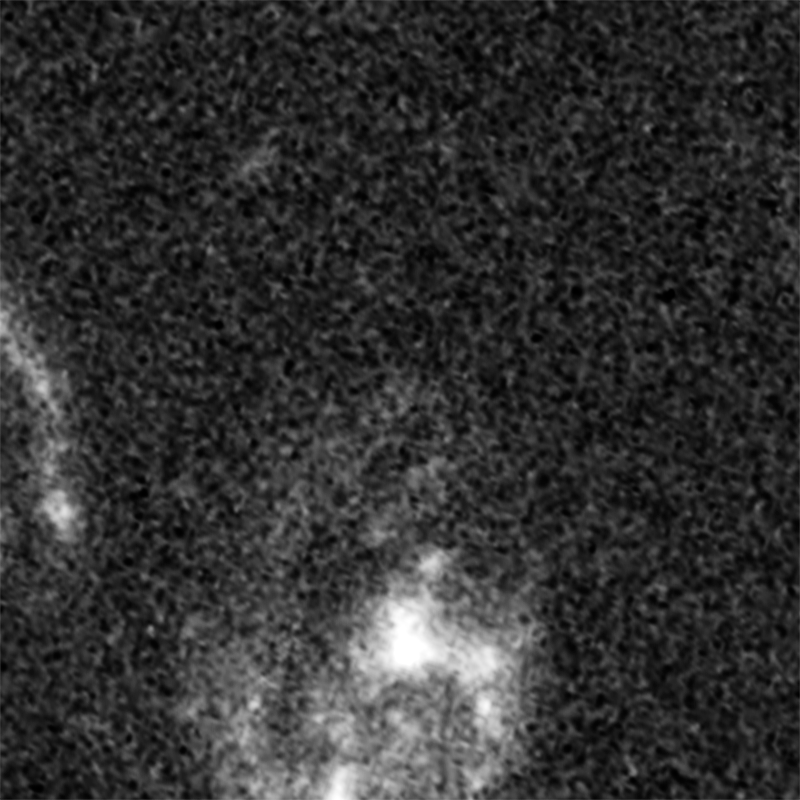

Supernova Tiberius (Before Outburst)

Object Name: Supernova Tiberius
Object Description: Gravitationally Lensed Supernovae
Instrument: HST/ACS/WFC
Filters: ACS/WFC: F814W

Credit: NASA, ESA, C. McCully (Rutgers University), A. Koekemoer (STScI), M. Postman (STScI), A. Riess (STScI/JHU), S. Perlmutter (UC Berkeley, LBNL), J. Nordin (NBNL, UC Berkeley), and D. Rubin (Florida State University)